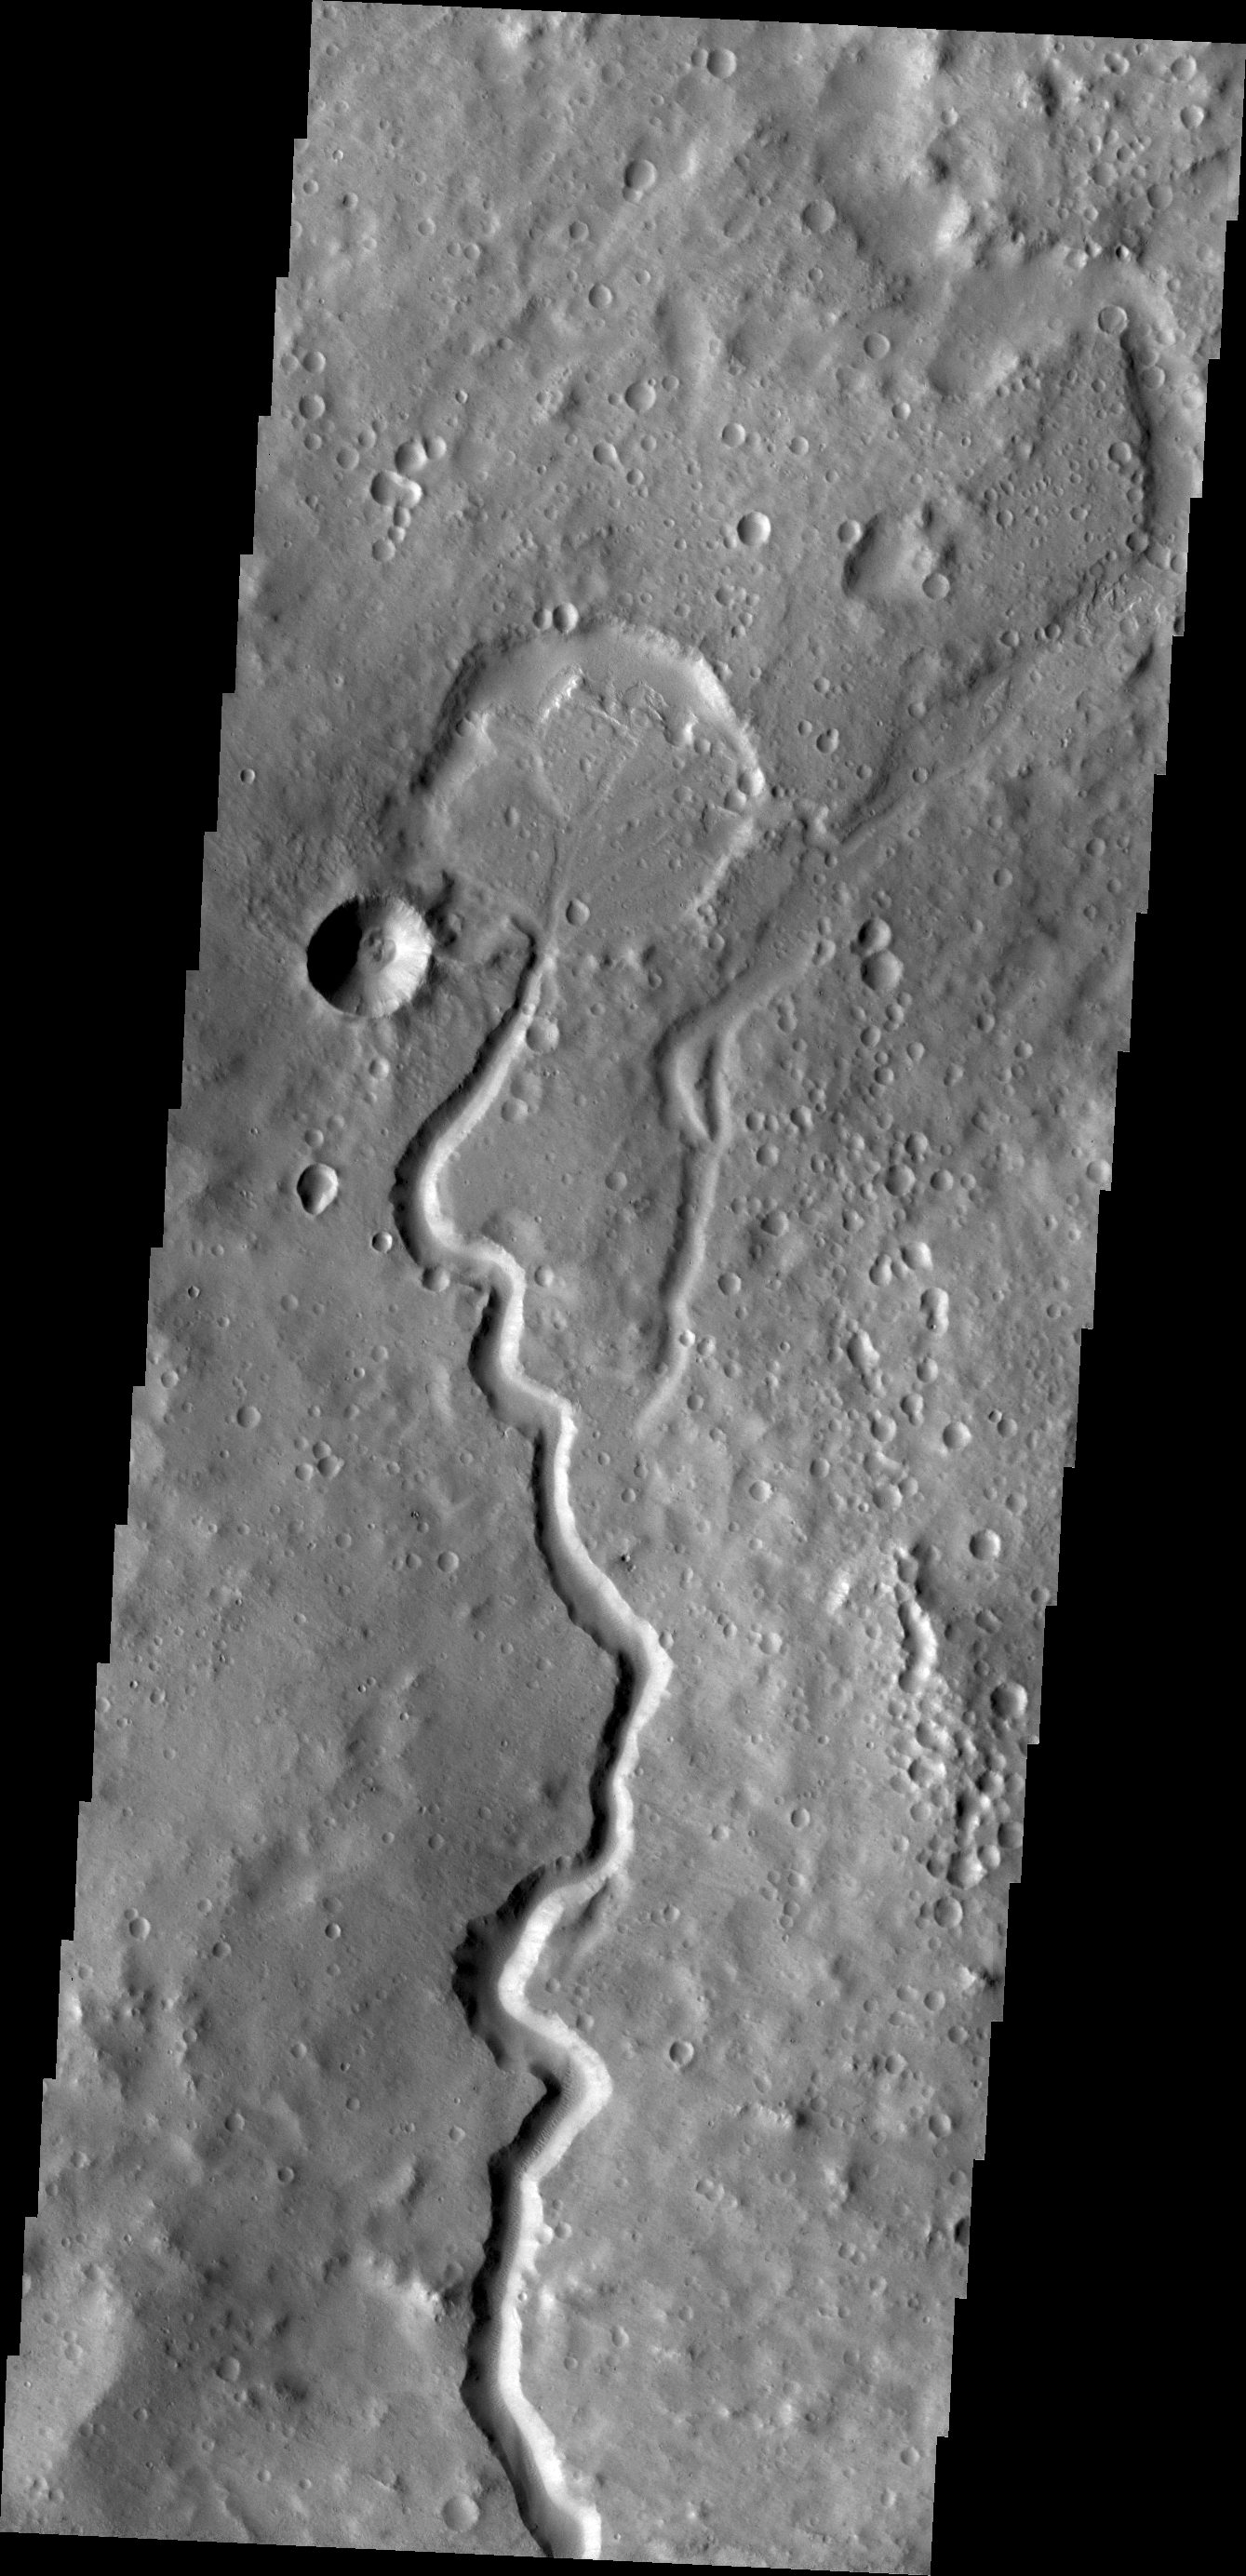

Nanedi Valles

A branch of Nanedi Valles entered a crater and deposited a delta that fills the majority of the crater floor.

Credit: NASA/JPL/ASU